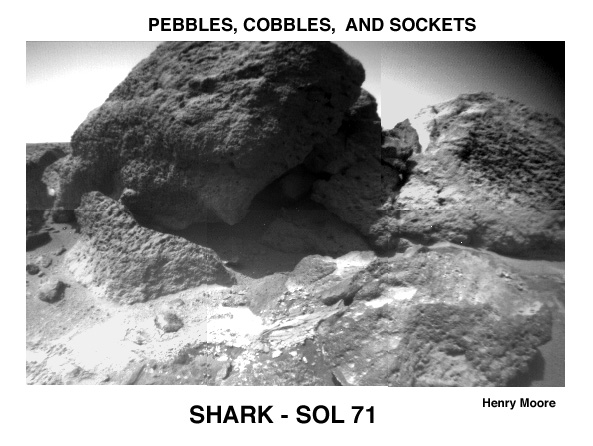

Pebbles, Cobbles, and Sockets

This Rover image of “Shark” (upper left center), “Half Dome” (upper right), and a small rock (right foreground) reveal textures and structures not visible in lander camera images. These rocks are interpreted as conglomerates because their surfaces have rounded protrusions up to several centimeters in size. It is suggested that the protrusions are pebbles and granules.

Mars Pathfinder is the second in NASA’s Discovery program of low-cost spacecraft with highly focused science goals. The Jet Propulsion Laboratory, Pasadena, CA, developed and manages the Mars Pathfinder mission for NASA’s Office of Space Science, Washington, D.C. JPL is a division of the California Institute of Technology (Caltech).

Photojournal note: Sojourner spent 83 days of a planned seven-day mission exploring the Martian terrain, acquiring images, and taking chemical, atmospheric and other measurements. The final data transmission received from Pathfinder was at 10:23 UTC on September 27, 1997. Although mission managers tried to restore full communications during the following five months, the successful mission was terminated on March 10, 1998.

Credit: NASA/JPL/USGS